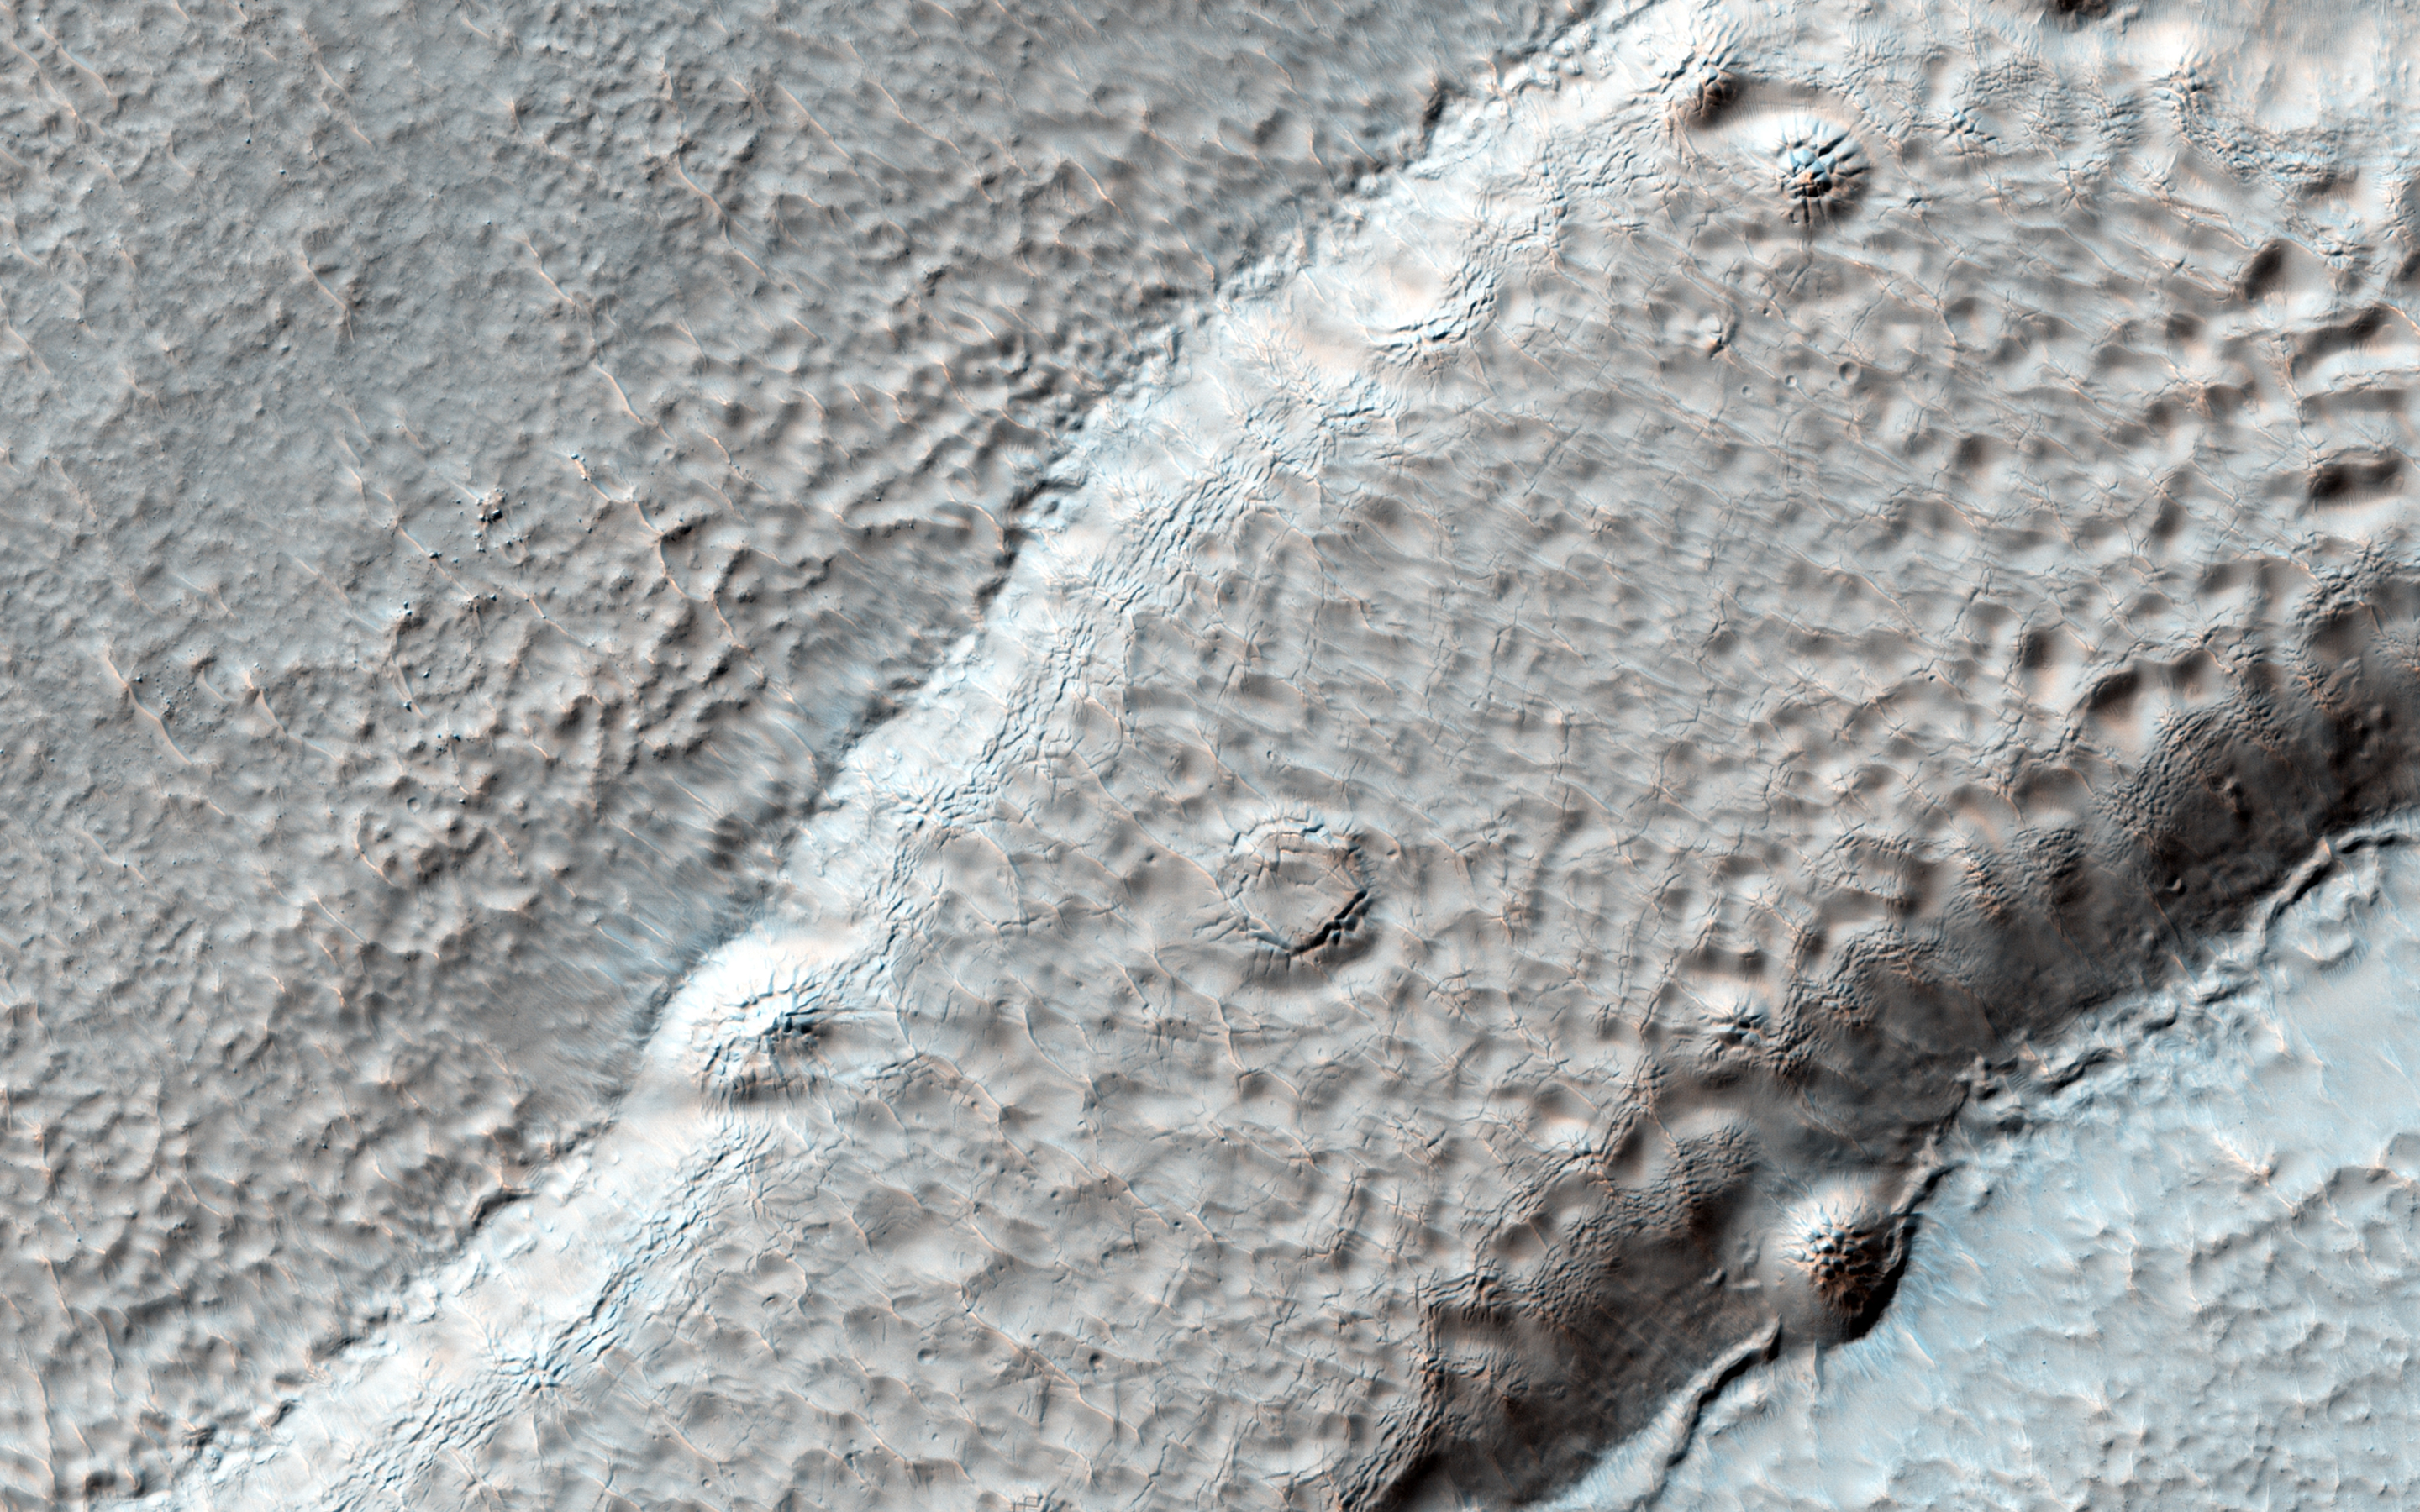

A Textured Mesa

Also imaged by MRO’s Context Camera, this observation shows one of two odd, rounded mesas with a knobby/pitted texture.

This mesa may be the last remnants of a formerly more extensive geologic unit. Given the particular pitted texture, this formation could be ice-rich.some connection with ice and sublimation degradation processes.

High resolution images can greatly help to characterize the surface texture and allow us to compare other mid-latitude-type landforms, which may have some connection with ice and sublimation degradation processes.

HiRISE is one of six instruments on NASA’s Mars Reconnaissance Orbiter. The University of Arizona, Tucson, operates the orbiter’s HiRISE camera, which was built by Ball Aerospace & Technologies Corp., Boulder, Colo. NASA’s Jet Propulsion Laboratory, a division of the California Institute of Technology in Pasadena, manages the Mars Reconnaissance Orbiter Project for the NASA Science Mission Directorate, Washington.

Credit: NASA/JPL-Caltech/Univ. of Arizona